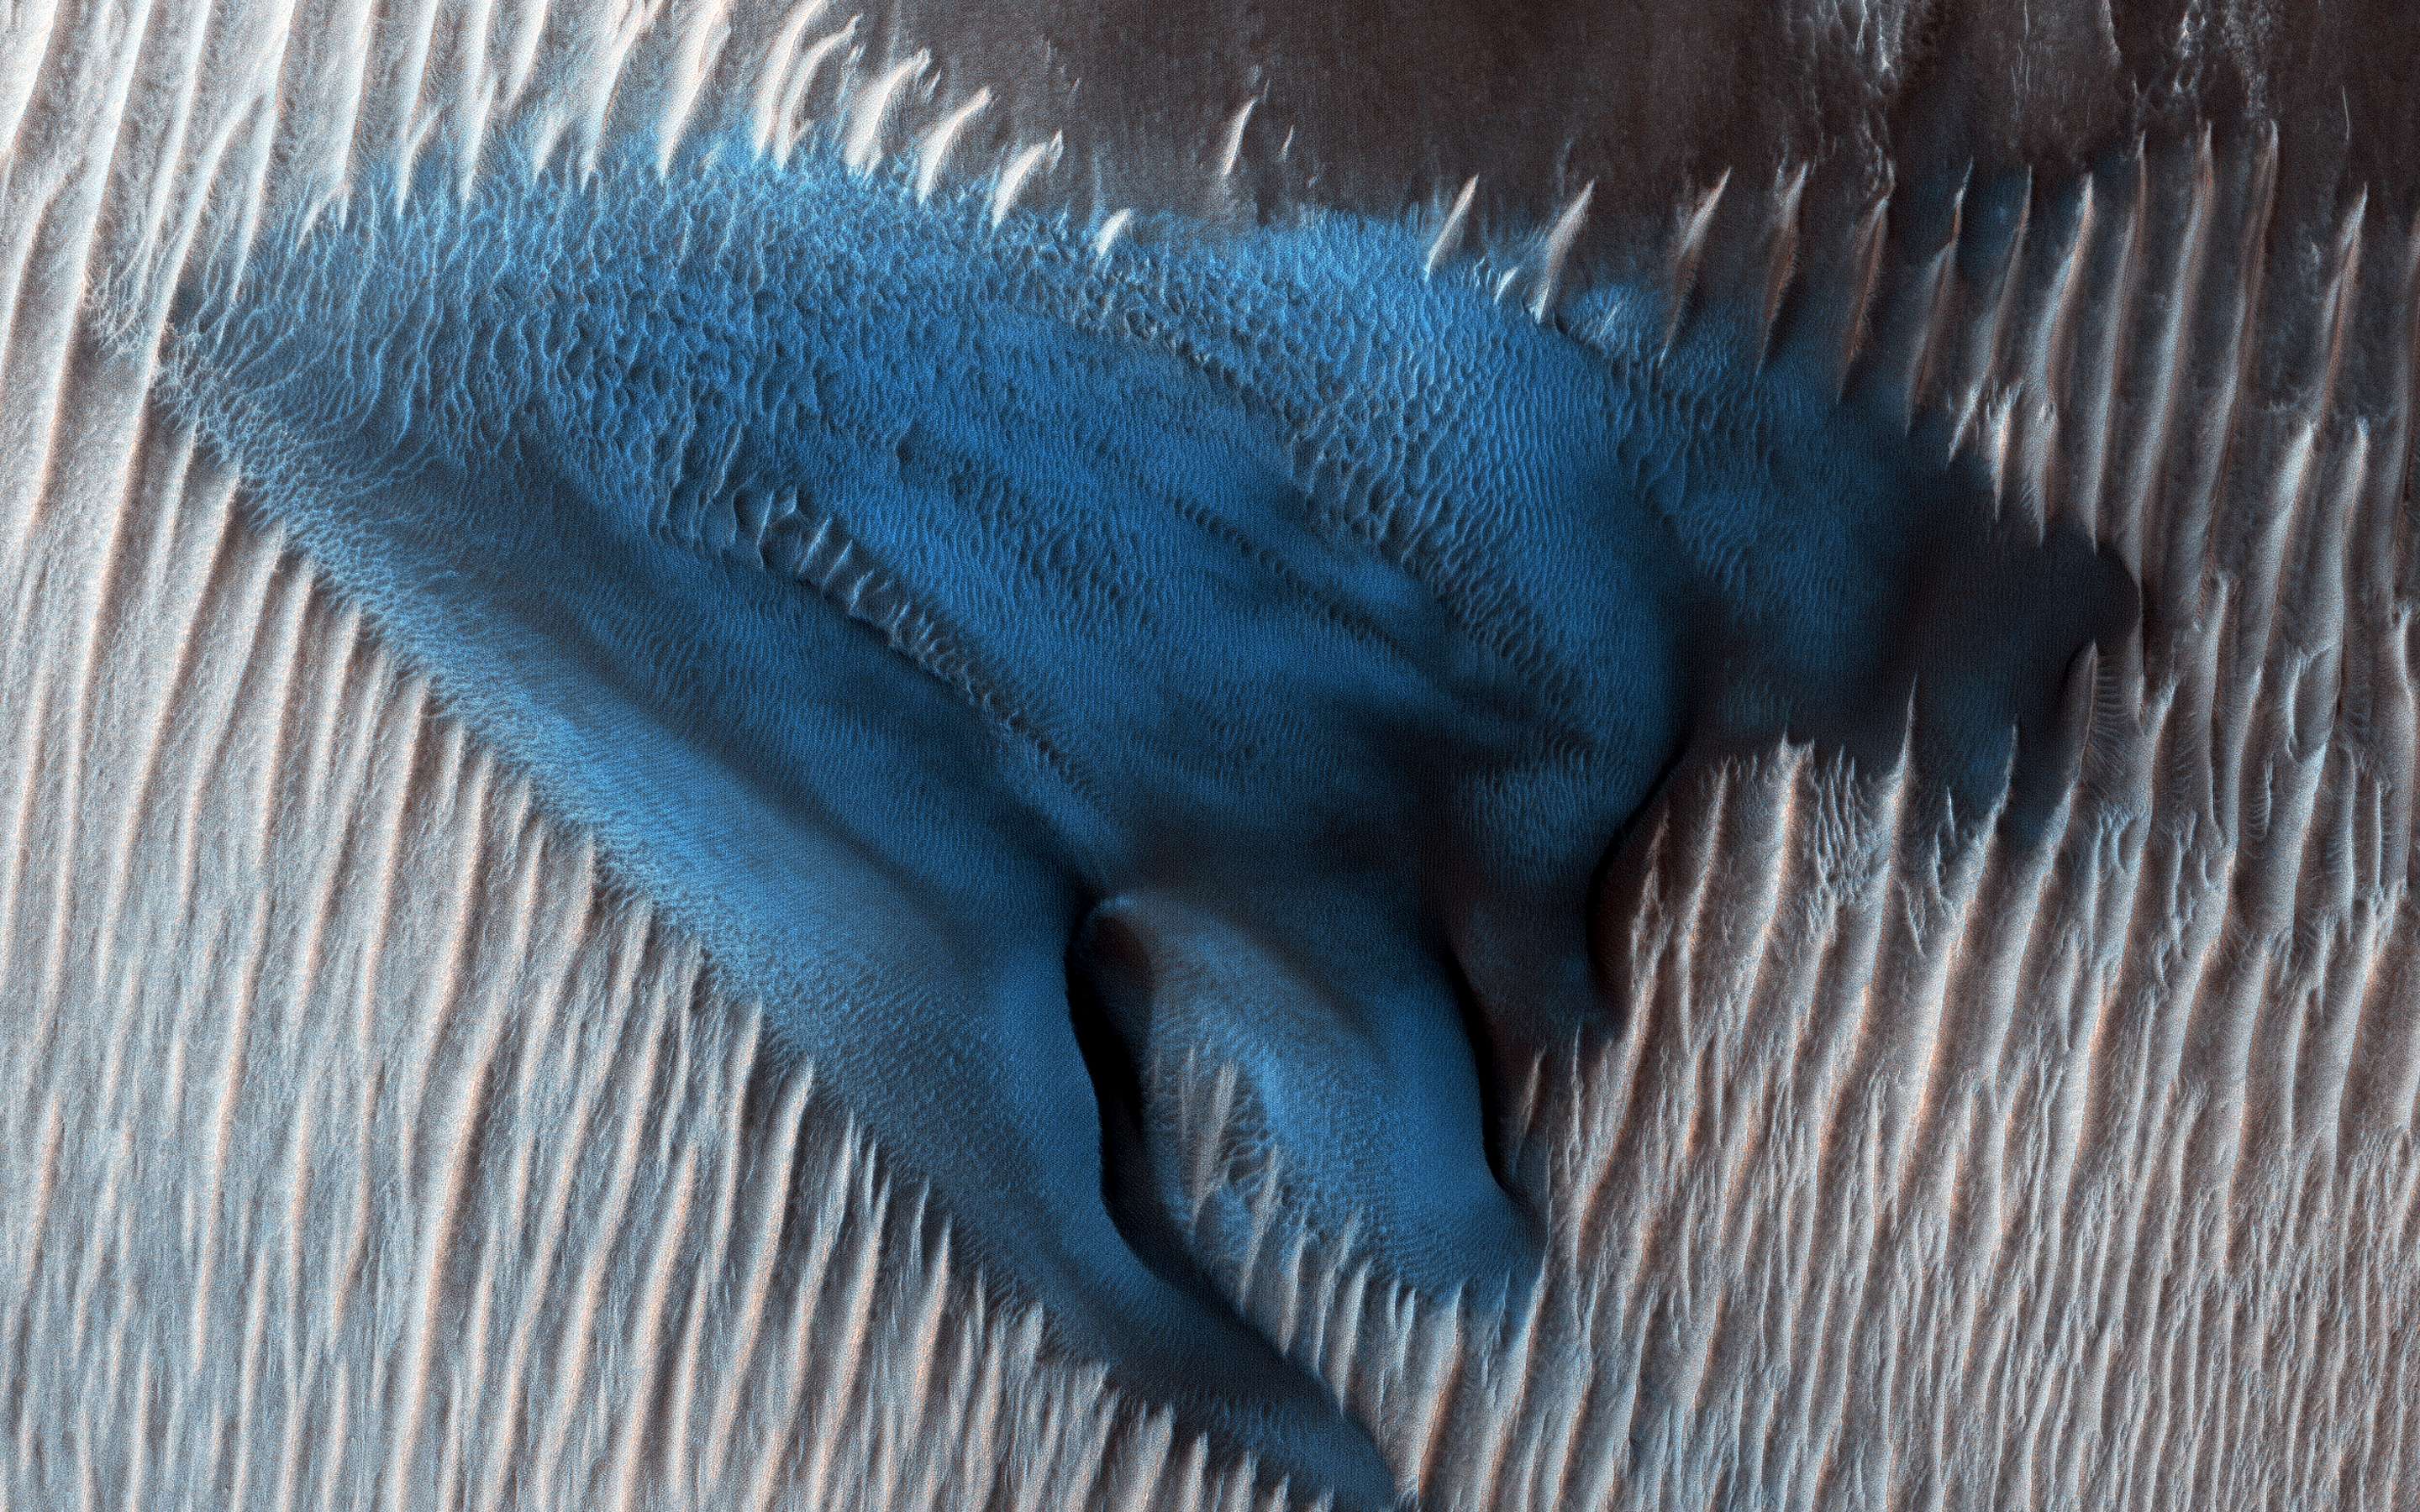

Once in a Blue Dune

Sand dunes often accumulate in the floors of craters. In this region of Lyot Crater NASA’s Mars Reconnaissance Orbiter (MRO) shows a field of classic barchan dunes.

Just to the south of the group of barchan dunes is one large dune with a more complex structure. This particular dune, appearing like turquoise blue in enhanced color (false color), is made of finer material and/or has a different composition than the surrounding.

The map is projected above at a scale of 25 centimeters (9.8 inches) per pixel. [The original image scale is 34.7 centimeters (13.7 inches) per pixel (with 1 x 1 binning); objects on the order of 104 centimeters (40.9 inches) across are resolved.] North is up.

This is a stereo pair with ESP_053406_2295.

The University of Arizona, Tucson, operates HiRISE, which was built by Ball Aerospace & Technologies Corp., Boulder, Colorado. NASA’s Jet Propulsion Laboratory, a division of Caltech in Pasadena, California, manages the Mars Reconnaissance Orbiter Project for NASA’s Science Mission Directorate, Washington.

Credit: NASA/JPL-Caltech/Univ. of Arizona